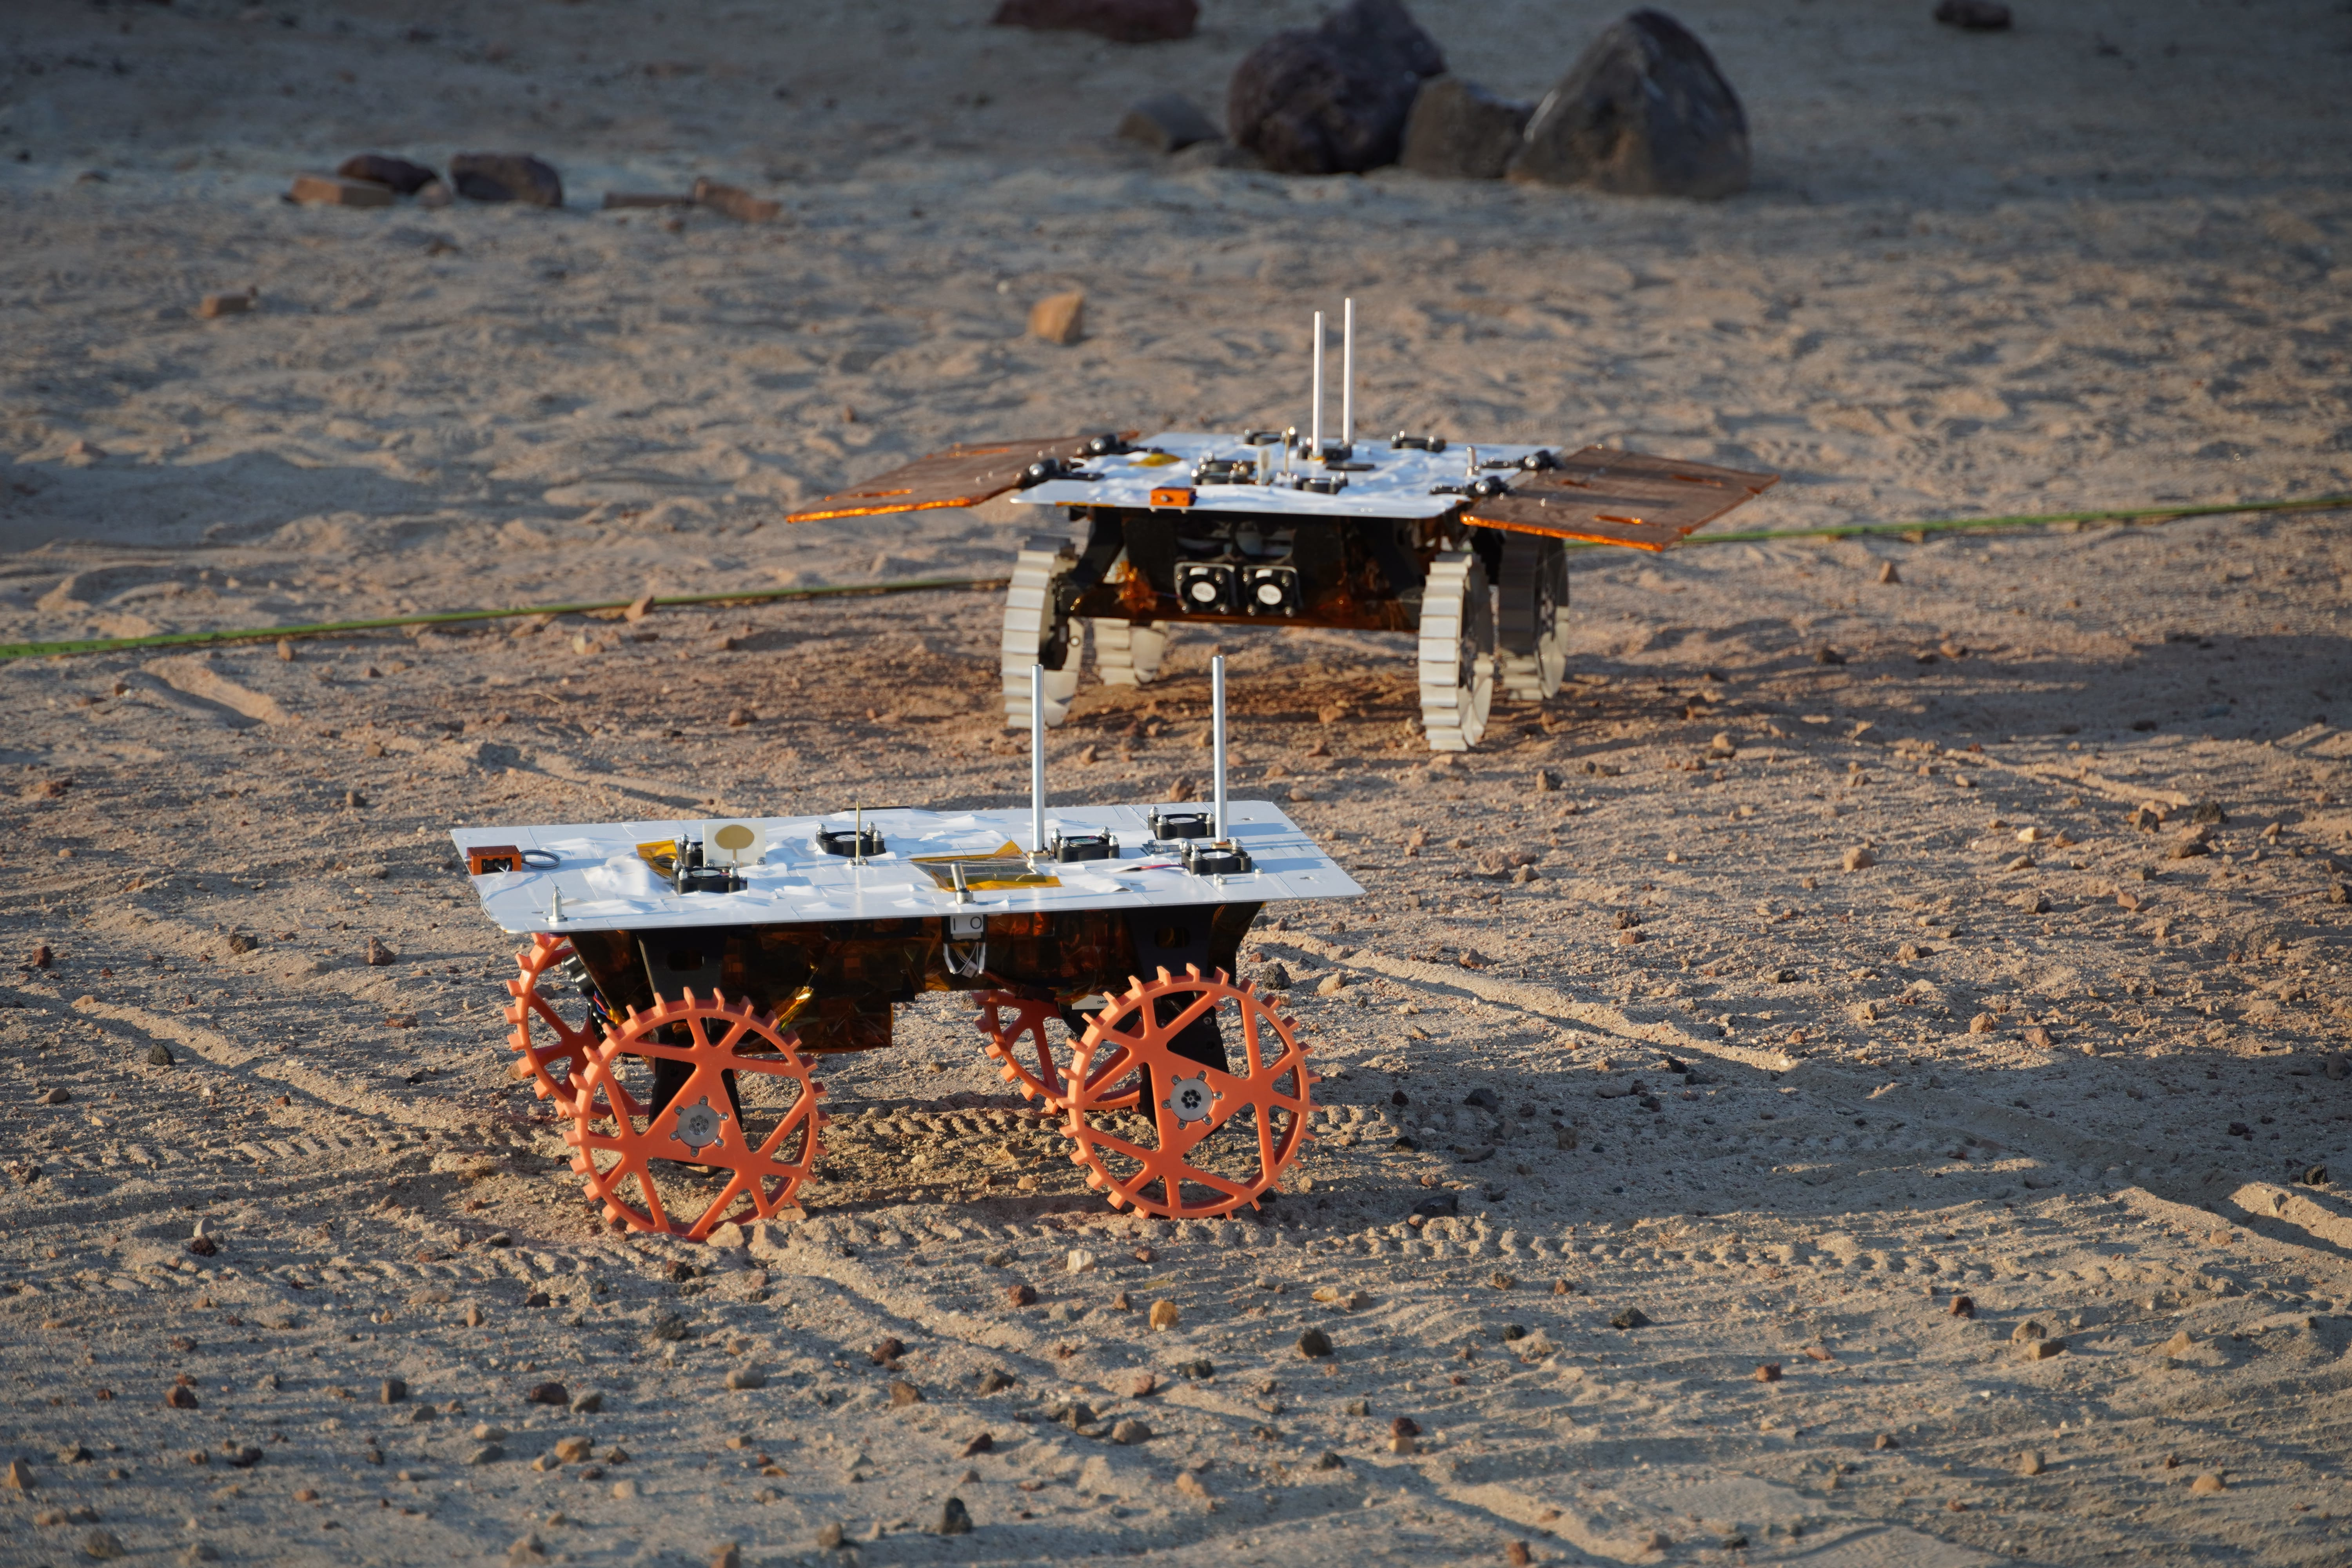

CADRE Test Rovers in the Mars Yard

Figure A

Figure B

Two full-scale development model rovers that are part of NASA’s CADRE (Cooperative Autonomous Distributed Robotic Exploration) technology demonstration drive in the Mars Yard at the agency’s Jet Propulsion Laboratory in Southern California in August 2023. The project is designed to show that a group of robotic spacecraft can work together as a team to accomplish tasks and record data autonomously – without explicit commands from mission controllers on Earth.

The rovers being tested here are similar in size and appearance to the flight models – still being built at the time of this image – that will travel to the Moon. Equipped with flight software and autonomy capabilities, these development models were used for drive tests outside the clean room. In this image, one rover is fitted with a stand-in for solar panels, while the other rover is not.

A series of Mars Yard tests with the development models confirmed CADRE hardware and software can work together to accomplish key goals for the project. The rovers drove together in formation. Faced with unexpected obstacles in the way, they adjusted their plans as a group by sharing updated maps and replanning coordinated paths. And when one rover was low on battery charge, the whole team paused so they could later continue together.

Several drives were performed at night under large flood lamps so the rovers could experience extreme shadows and lighting that approximate what they’ll encounter during the lunar daytime.

Figure A: a single development model during a Mars Yard test in October 2023.

Figure B: two development models (both with solar panel stand-ins) during the same October 2023 test.

A division of Caltech in Pasadena, California, JPL manages the CADRE technology demonstration project for the Game Changing Development program within NASA’s Space Technology Mission Directorate in Washington. CADRE will launch as a payload on the third lunar lander mission by Intuitive Machines, called IM-3, under NASA’s CLPS (Commercial Lunar Payload Services) initiative, which is managed by the agency’s Science Mission Directorate, also in Washington. The agency’s Glenn Research Center in Cleveland and its Ames Research Center in Silicon Valley, California, both supported the project. Motiv Space Systems designed and built key hardware elements at the company’s Pasadena, California, facility. Clemson University in South Carolina contributed research in support of the project.

Credit: NASA/JPL-Caltech